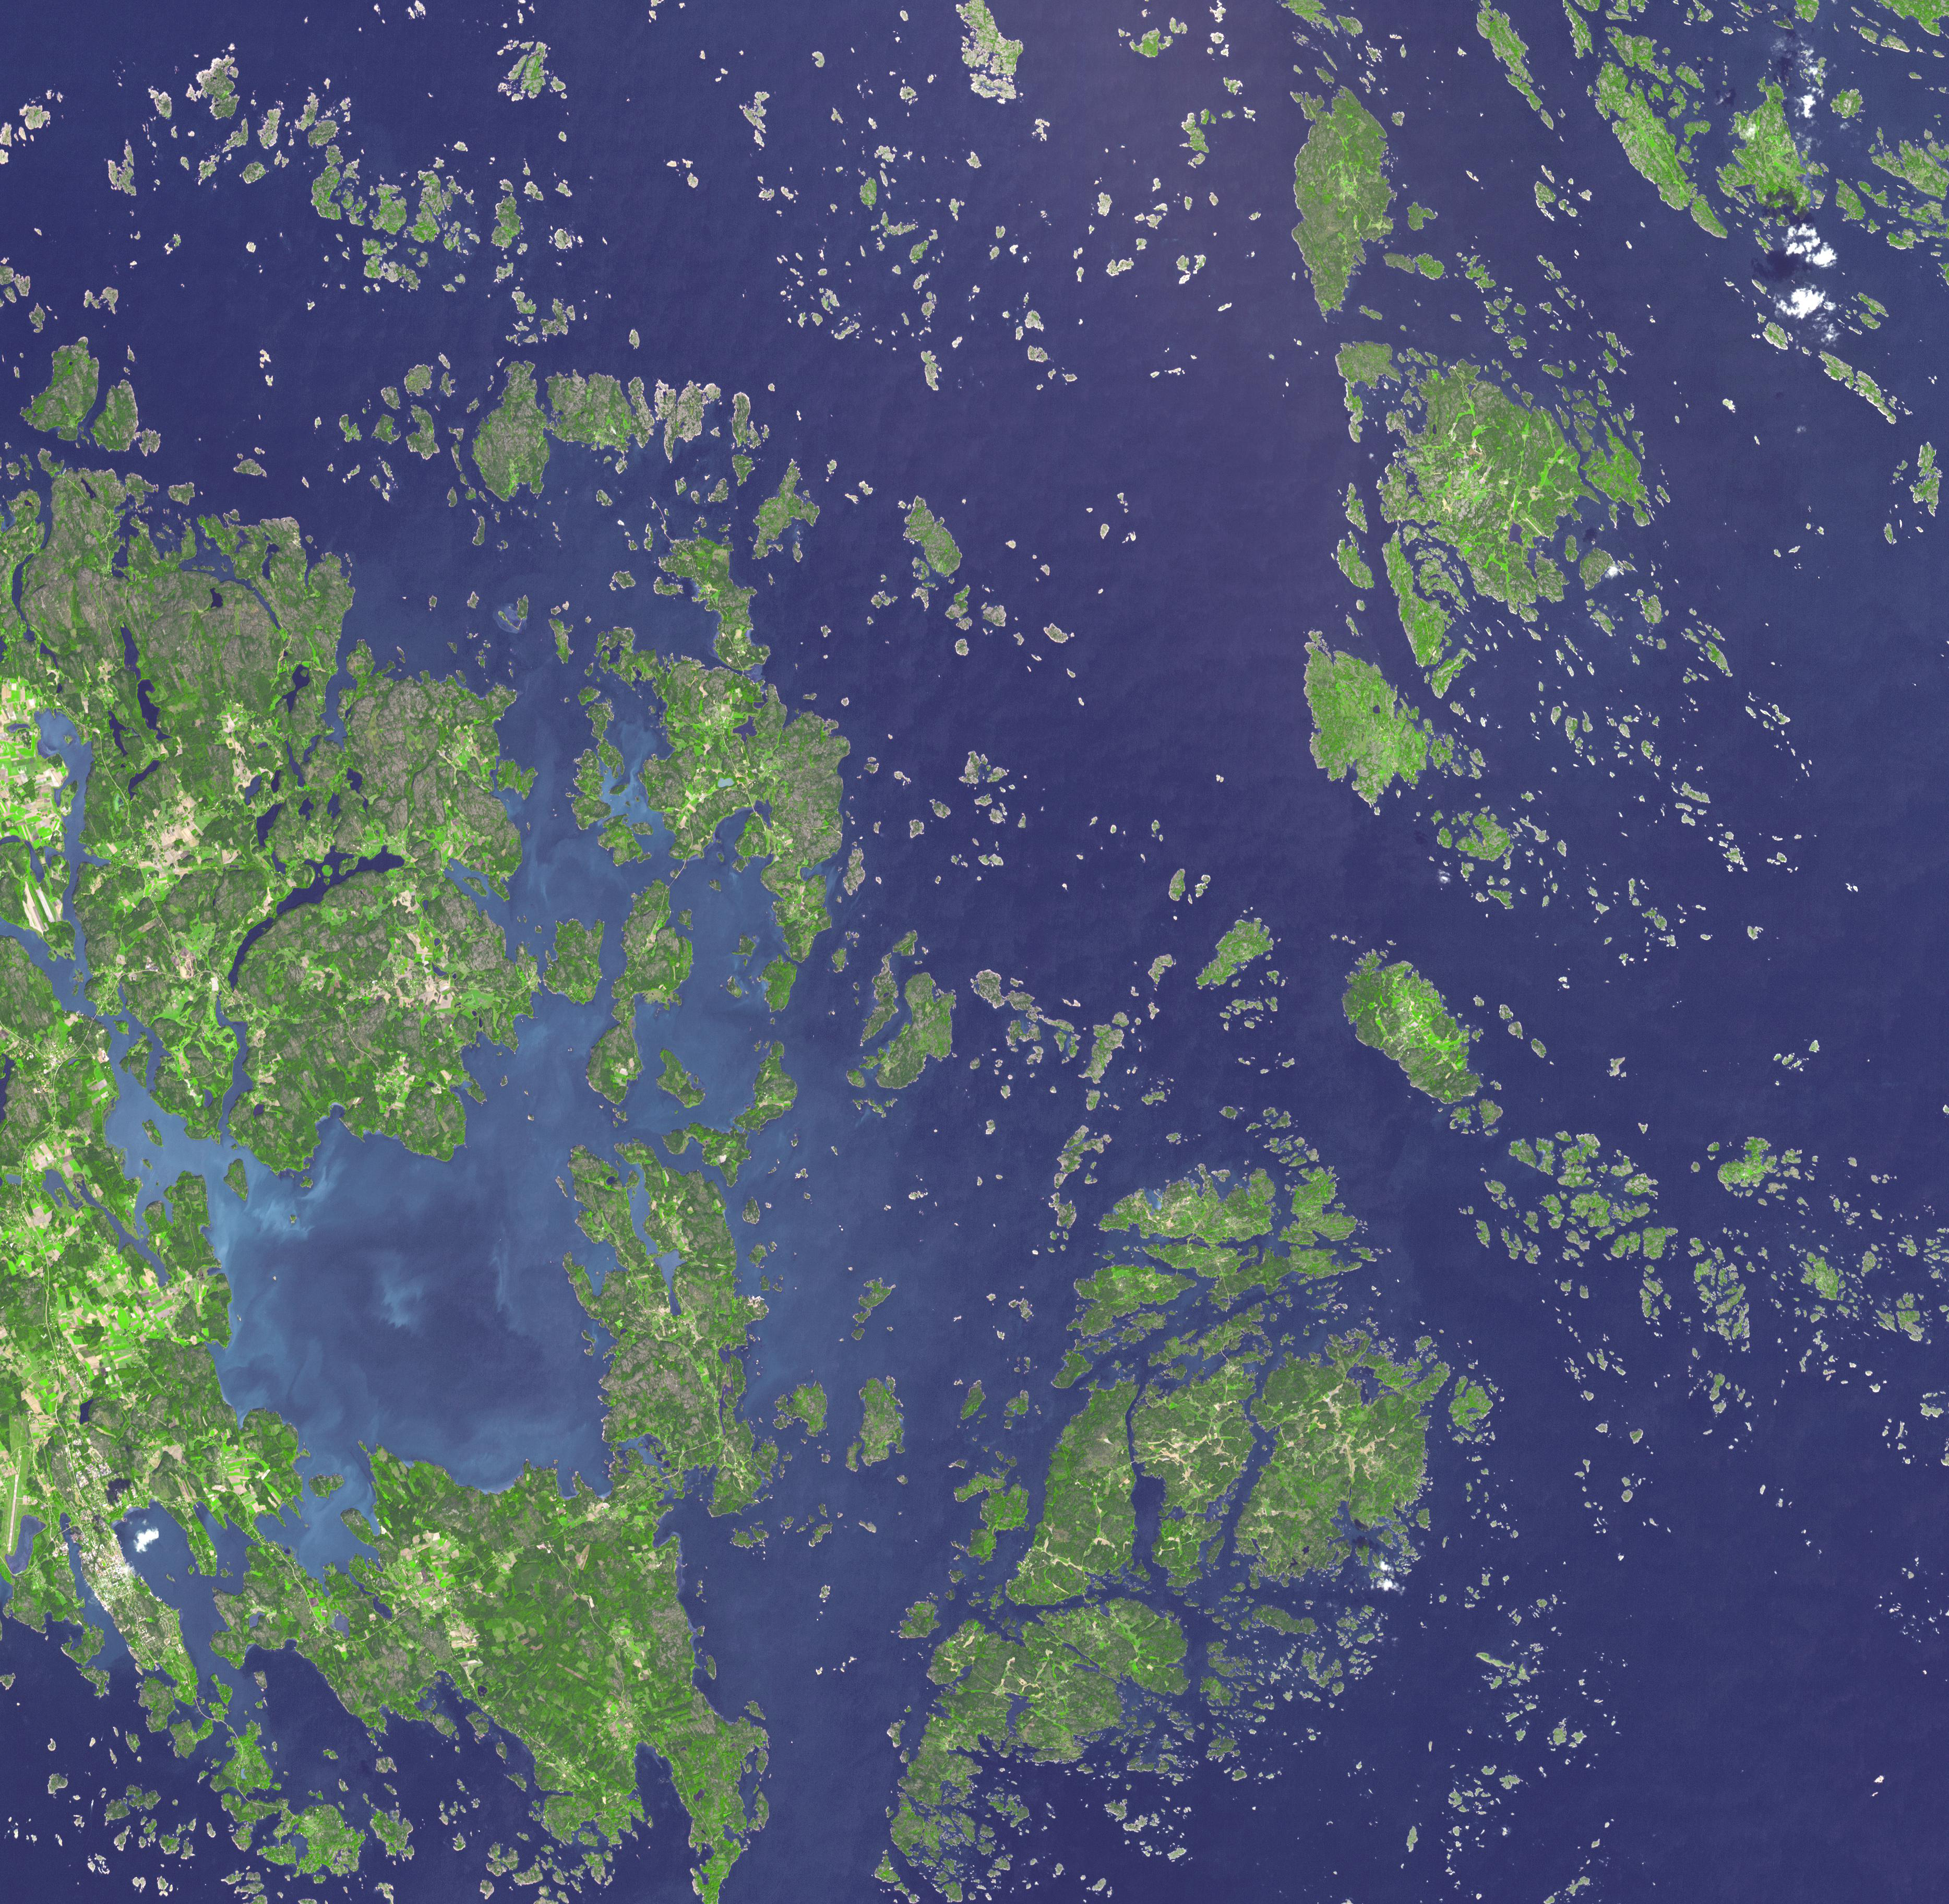

Aaland Archipelago, Finland

Two bottles of 200-year old champagne recently salvaged from a Baltic Sea shipwreck will be auctioned off in June. Finland’s autonomous province of Aaland has decided that two bottles will be sold at an exclusive champagne auction held in (the capital) Mariehamn. One of the auctioned bottles will be from the house of Veuve-Clicquot and the other from the now extinct house of Juglar. They are part of a batch of around 150 champagne bottles divers stumbled upon last July in a two-masted schooner which had run aground sometime between 1825 and 1830. The Aaland archipelago at the mouth of the Gulf of Bothnia belongs to Finland, though it enjoys autonomy from Helsinki and locals speak Swedish. The image was acquired September 1, 2003, covers an area of 56 x 54.7 km, and is located at 60.3 degrees north latitude, 20.7 degrees east longitude.

With its 14 spectral bands from the visible to the thermal infrared wavelength region and its high spatial resolution of 15 to 90 meters (about 50 to 300 feet), ASTER images Earth to map and monitor the changing surface of our planet. ASTER is one of five Earth-observing instruments launched Dec. 18, 1999, on Terra. The instrument was built by Japan’s Ministry of Economy, Trade and Industry. A joint U.S./Japan science team is responsible for validation and calibration of the instrument and data products.

The broad spectral coverage and high spectral resolution of ASTER provides scientists in numerous disciplines with critical information for surface mapping and monitoring of dynamic conditions and temporal change. Example applications are: monitoring glacial advances and retreats; monitoring potentially active volcanoes; identifying crop stress; determining cloud morphology and physical properties; wetlands evaluation; thermal pollution monitoring; coral reef degradation; surface temperature mapping of soils and geology; and measuring surface heat balance.

The U.S. science team is located at NASA’s Jet Propulsion Laboratory, Pasadena, Calif. The Terra mission is part of NASA’s Science Mission Directorate, Washington, D.C.

Credit: NASA/GSFC/METI/ERSDAC/JAROS, and U.S./Japan ASTER Science Team